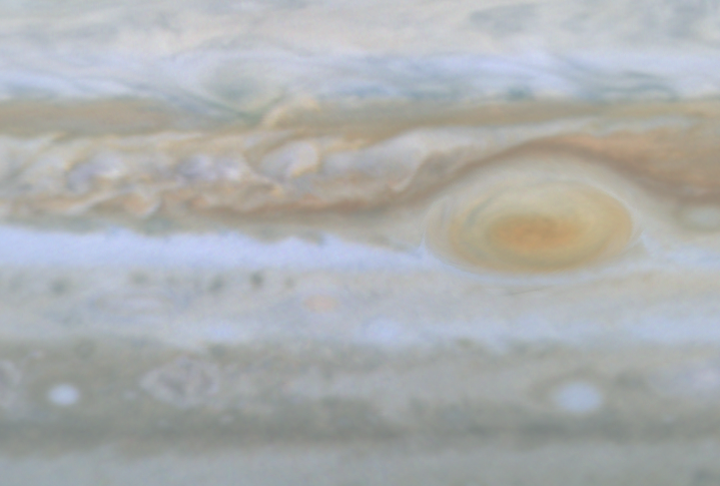

Turbulent Region Near Great Red Spot

Quicktime file (156k)
Larger AVI file (506k)

This movie clip (of which the release image is a still frame), created from images taken by NASA’s Cassini spacecraft, shows a turbulent region west of Jupiter’s Great Red Spot. The small, bright white spots are believed to be thunderstorms.

Cassini is a cooperative mission of NASA, the European Space Agency and the Italian Space Agency. JPL, a division of the California Institute of Technology in Pasadena, manages Cassini for NASA’s Office of Space Science, Washington, D.C.

Credit: NASA/JPL/University of Arizona